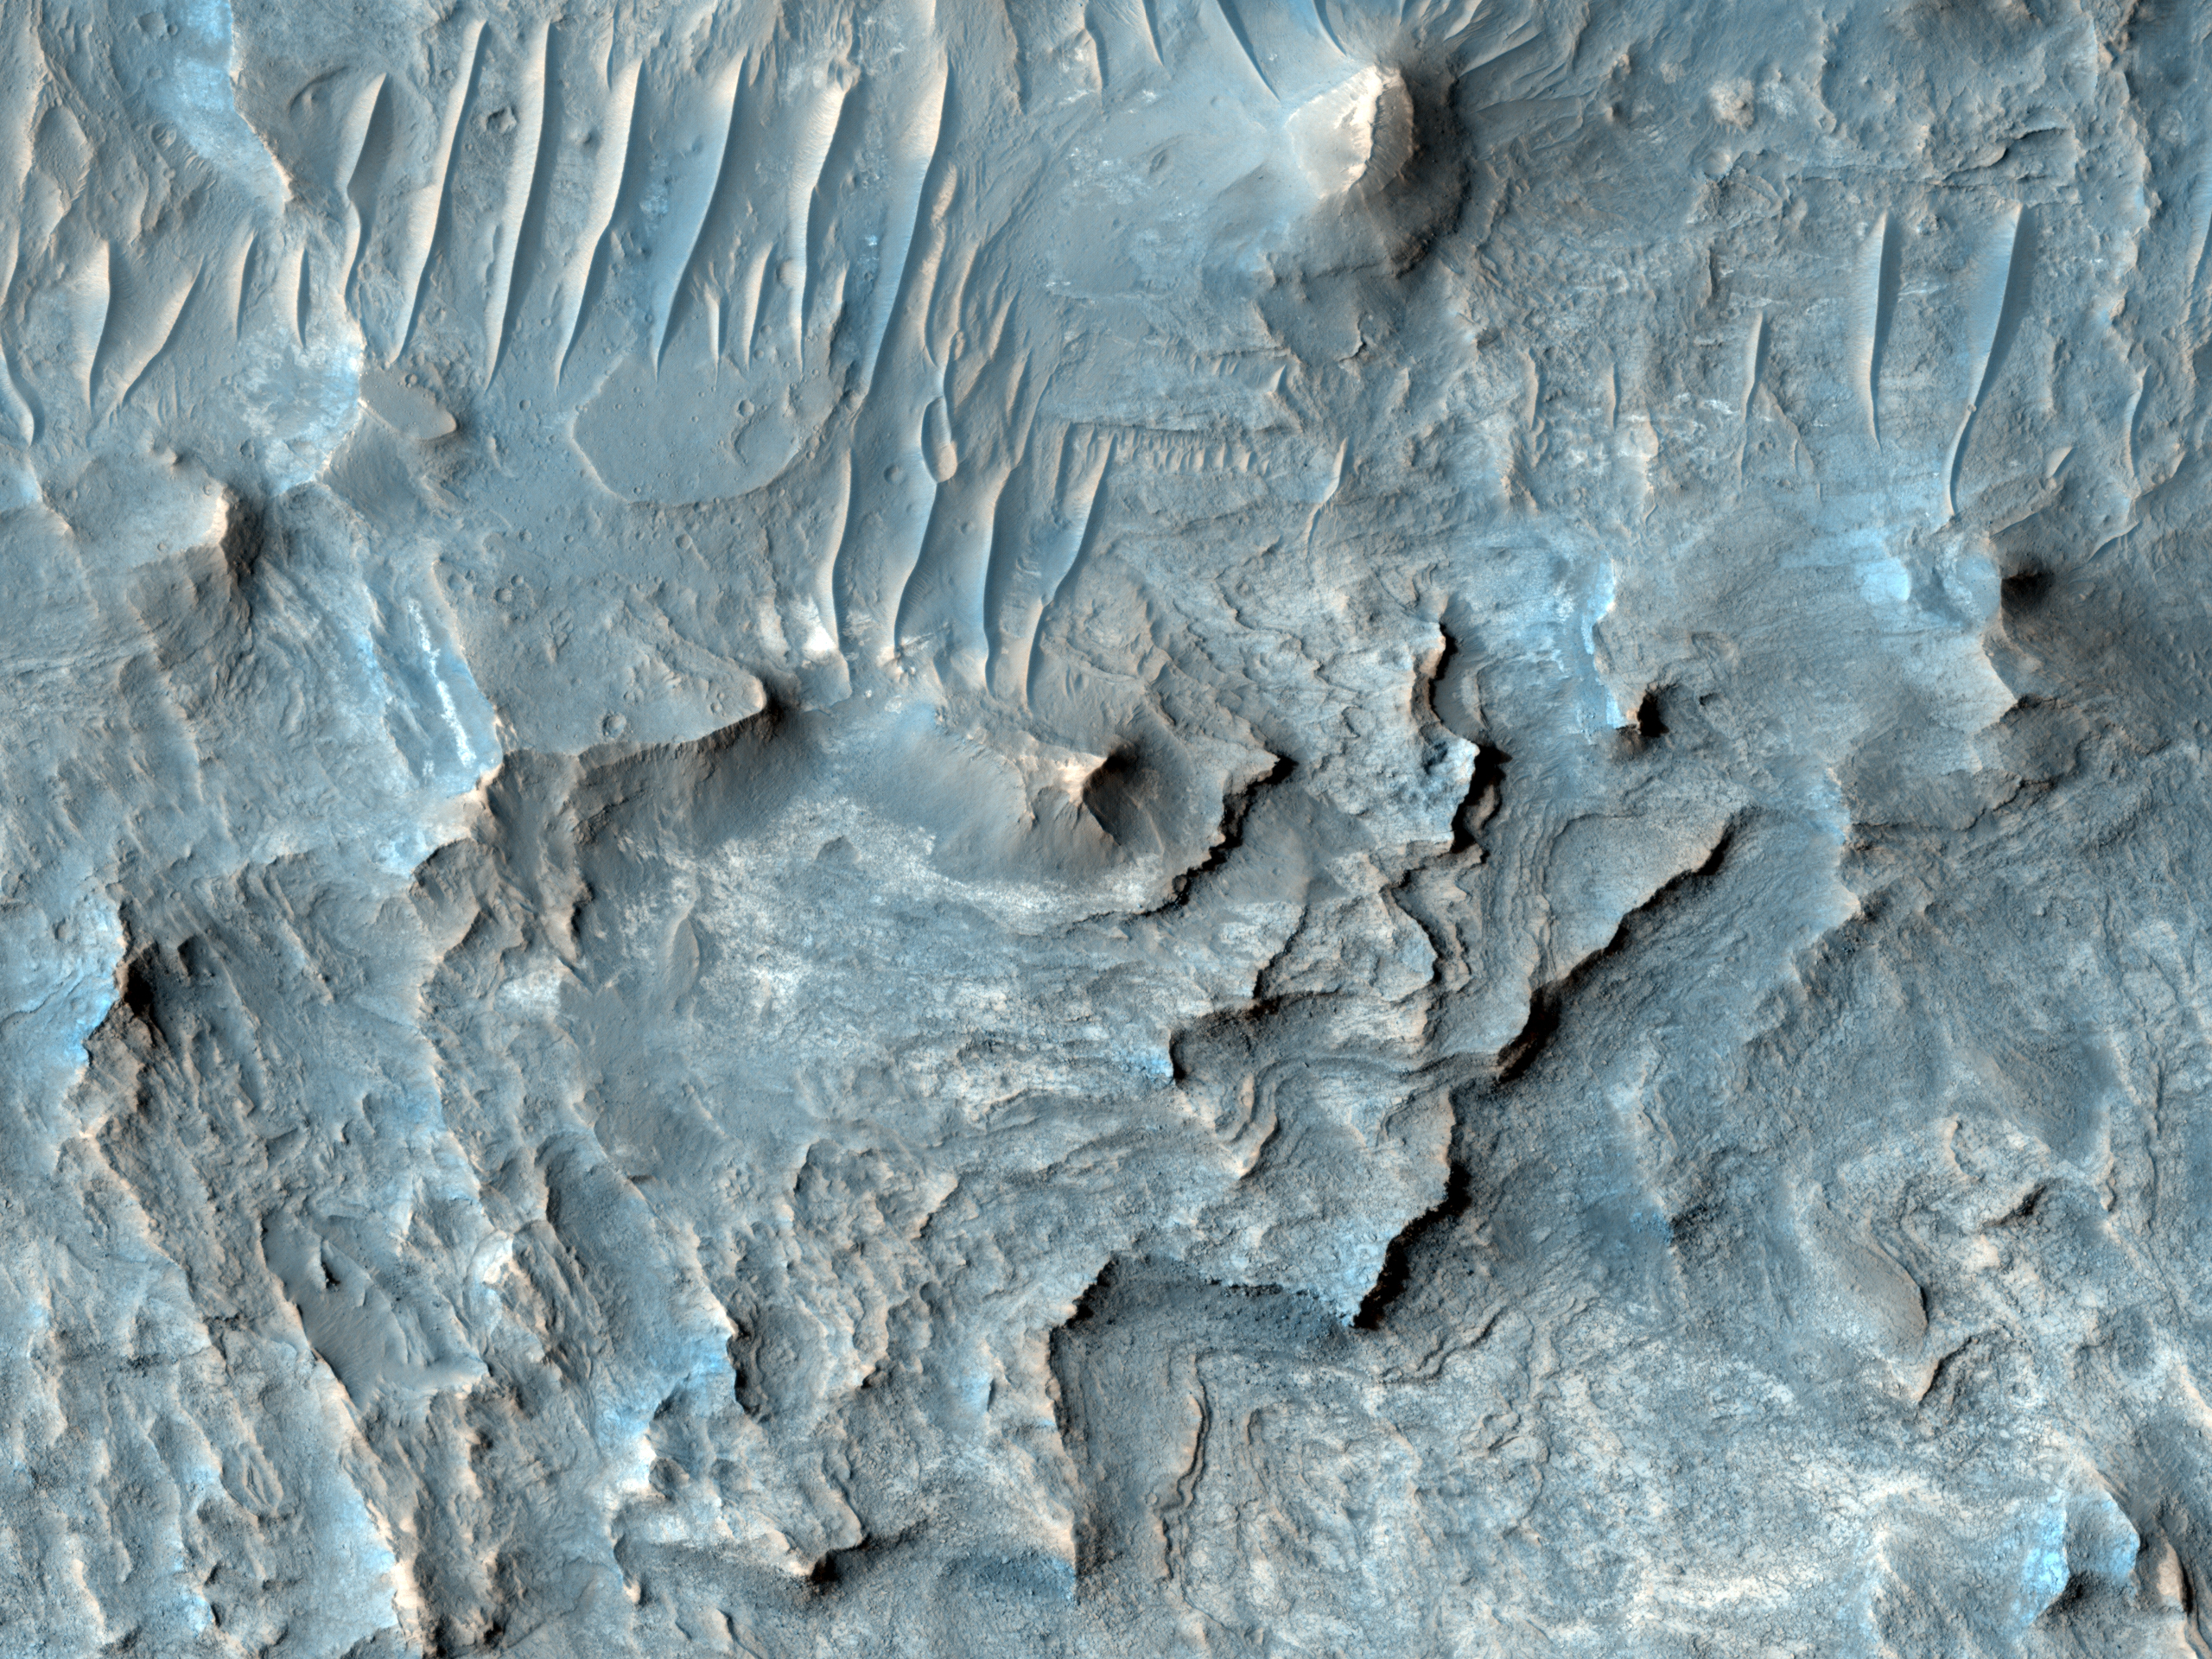

Floor of Ius Chasma

Ius Chasma is one of several canyons that make up Valles Marineris, the largest canyon system in the Solar System.

The canyons likely formed by extension in association with the development of the Tharsis plateau and volcanoes to the west. Wind and possibly water have modified the canyons after they formed.

This observation shows the floor of Ius Chasma. The floor is bounded to the north and south by higher standing wallrock, with a few exposures of wallrock seen in the north (top) of the picture. Much of the floor is covered by ripples that are oriented approximately north-south, indicating an east to west wind flow, parallel to the orientation of Ius Chasma.

Layered deposits and bright patches of material are also seen along portions of the Ius Chasma floor. The layered deposits appear distinct in morphology from the nearby wallrock. These layered deposits could be lava flows, sediments deposited in a former lake, or fines that settled out from the atmosphere over time, such as dust or volcanic ash.

The bright outcrops visible further south in the image have been seen elsewhere in Valles Marineris as well as other locations on Mars and tend to have mineral signatures consistent with sulfates. Data from the CRISM instrument (also on Mars Reconnaissance Orbiter) of the composition of these bright patches in Ius Chasma could shed insight into their origin.

The University of Arizona, Tucson, operates the HiRISE camera, which was built by Ball Aerospace & Technologies Corp., Boulder, Colo. NASA’s Jet Propulsion Laboratory, a division of the California Institute of Technology, Pasadena, manages the Mars Reconnaissance Orbiter for the NASA Science Mission Directorate, Washington. Lockheed Martin Space Systems, Denver, is the spacecraft development and integration contractor for the project and built the spacecraft.

Credit: NASA/JPL-Caltech/University of Arizona